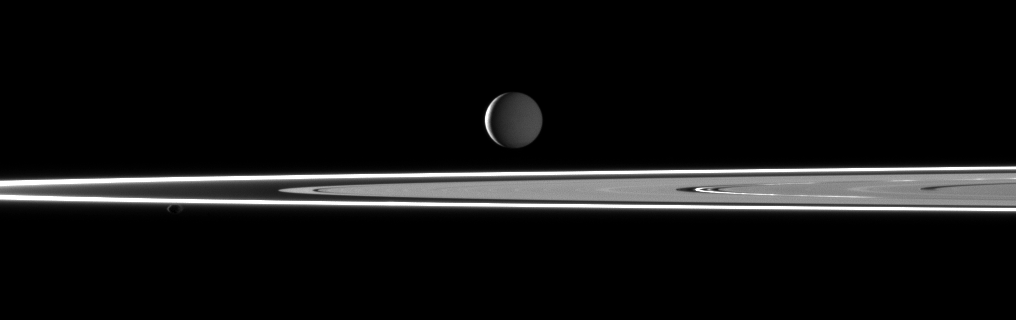

Dual Illuminated Enceladus

Two light sources illuminate Saturn’s highly reflective moon Enceladus in this image featuring bright rings and the small moon Pandora in the foreground.

This view looks toward the Saturn-facing side of Enceladus (504 kilometers, or 313 miles across). Most of the moon is dimly lit by sunlight reflected off Saturn. However, a thin crescent of the moon is lit by sunlight on the moon’s leading hemisphere.

Pandora (81 kilometers, or 50 miles across) is visible on the left of the image, orbiting beyond the thin F ring and illuminated by sunlight and Saturnshine.

This view looks toward the northern, sunlit side of the rings from just above the ringplane. Enceladus is more distant than the rings in this view. Pandora is on side of the rings nearest Cassini.

The image was taken in visible light with the Cassini spacecraft narrow-angle camera on Feb. 11, 2010. The view was obtained at a distance of approximately 1.5 million kilometers (932,000 miles) from Enceladus and at a Sun-Enceladus-spacecraft, or phase, angle of 142 degrees. Image scale is 9 kilometers (6 miles) per pixel.

The Cassini-Huygens mission is a cooperative project of NASA, the European Space Agency and the Italian Space Agency. The Jet Propulsion Laboratory, a division of the California Institute of Technology in Pasadena, manages the mission for NASA’s Science Mission Directorate, Washington, D.C. The Cassini orbiter and its two onboard cameras were designed, developed and assembled at JPL. The imaging operations center is based at the Space Science Institute in Boulder, Colo.

Credit: NASA/JPL/Space Science Institute